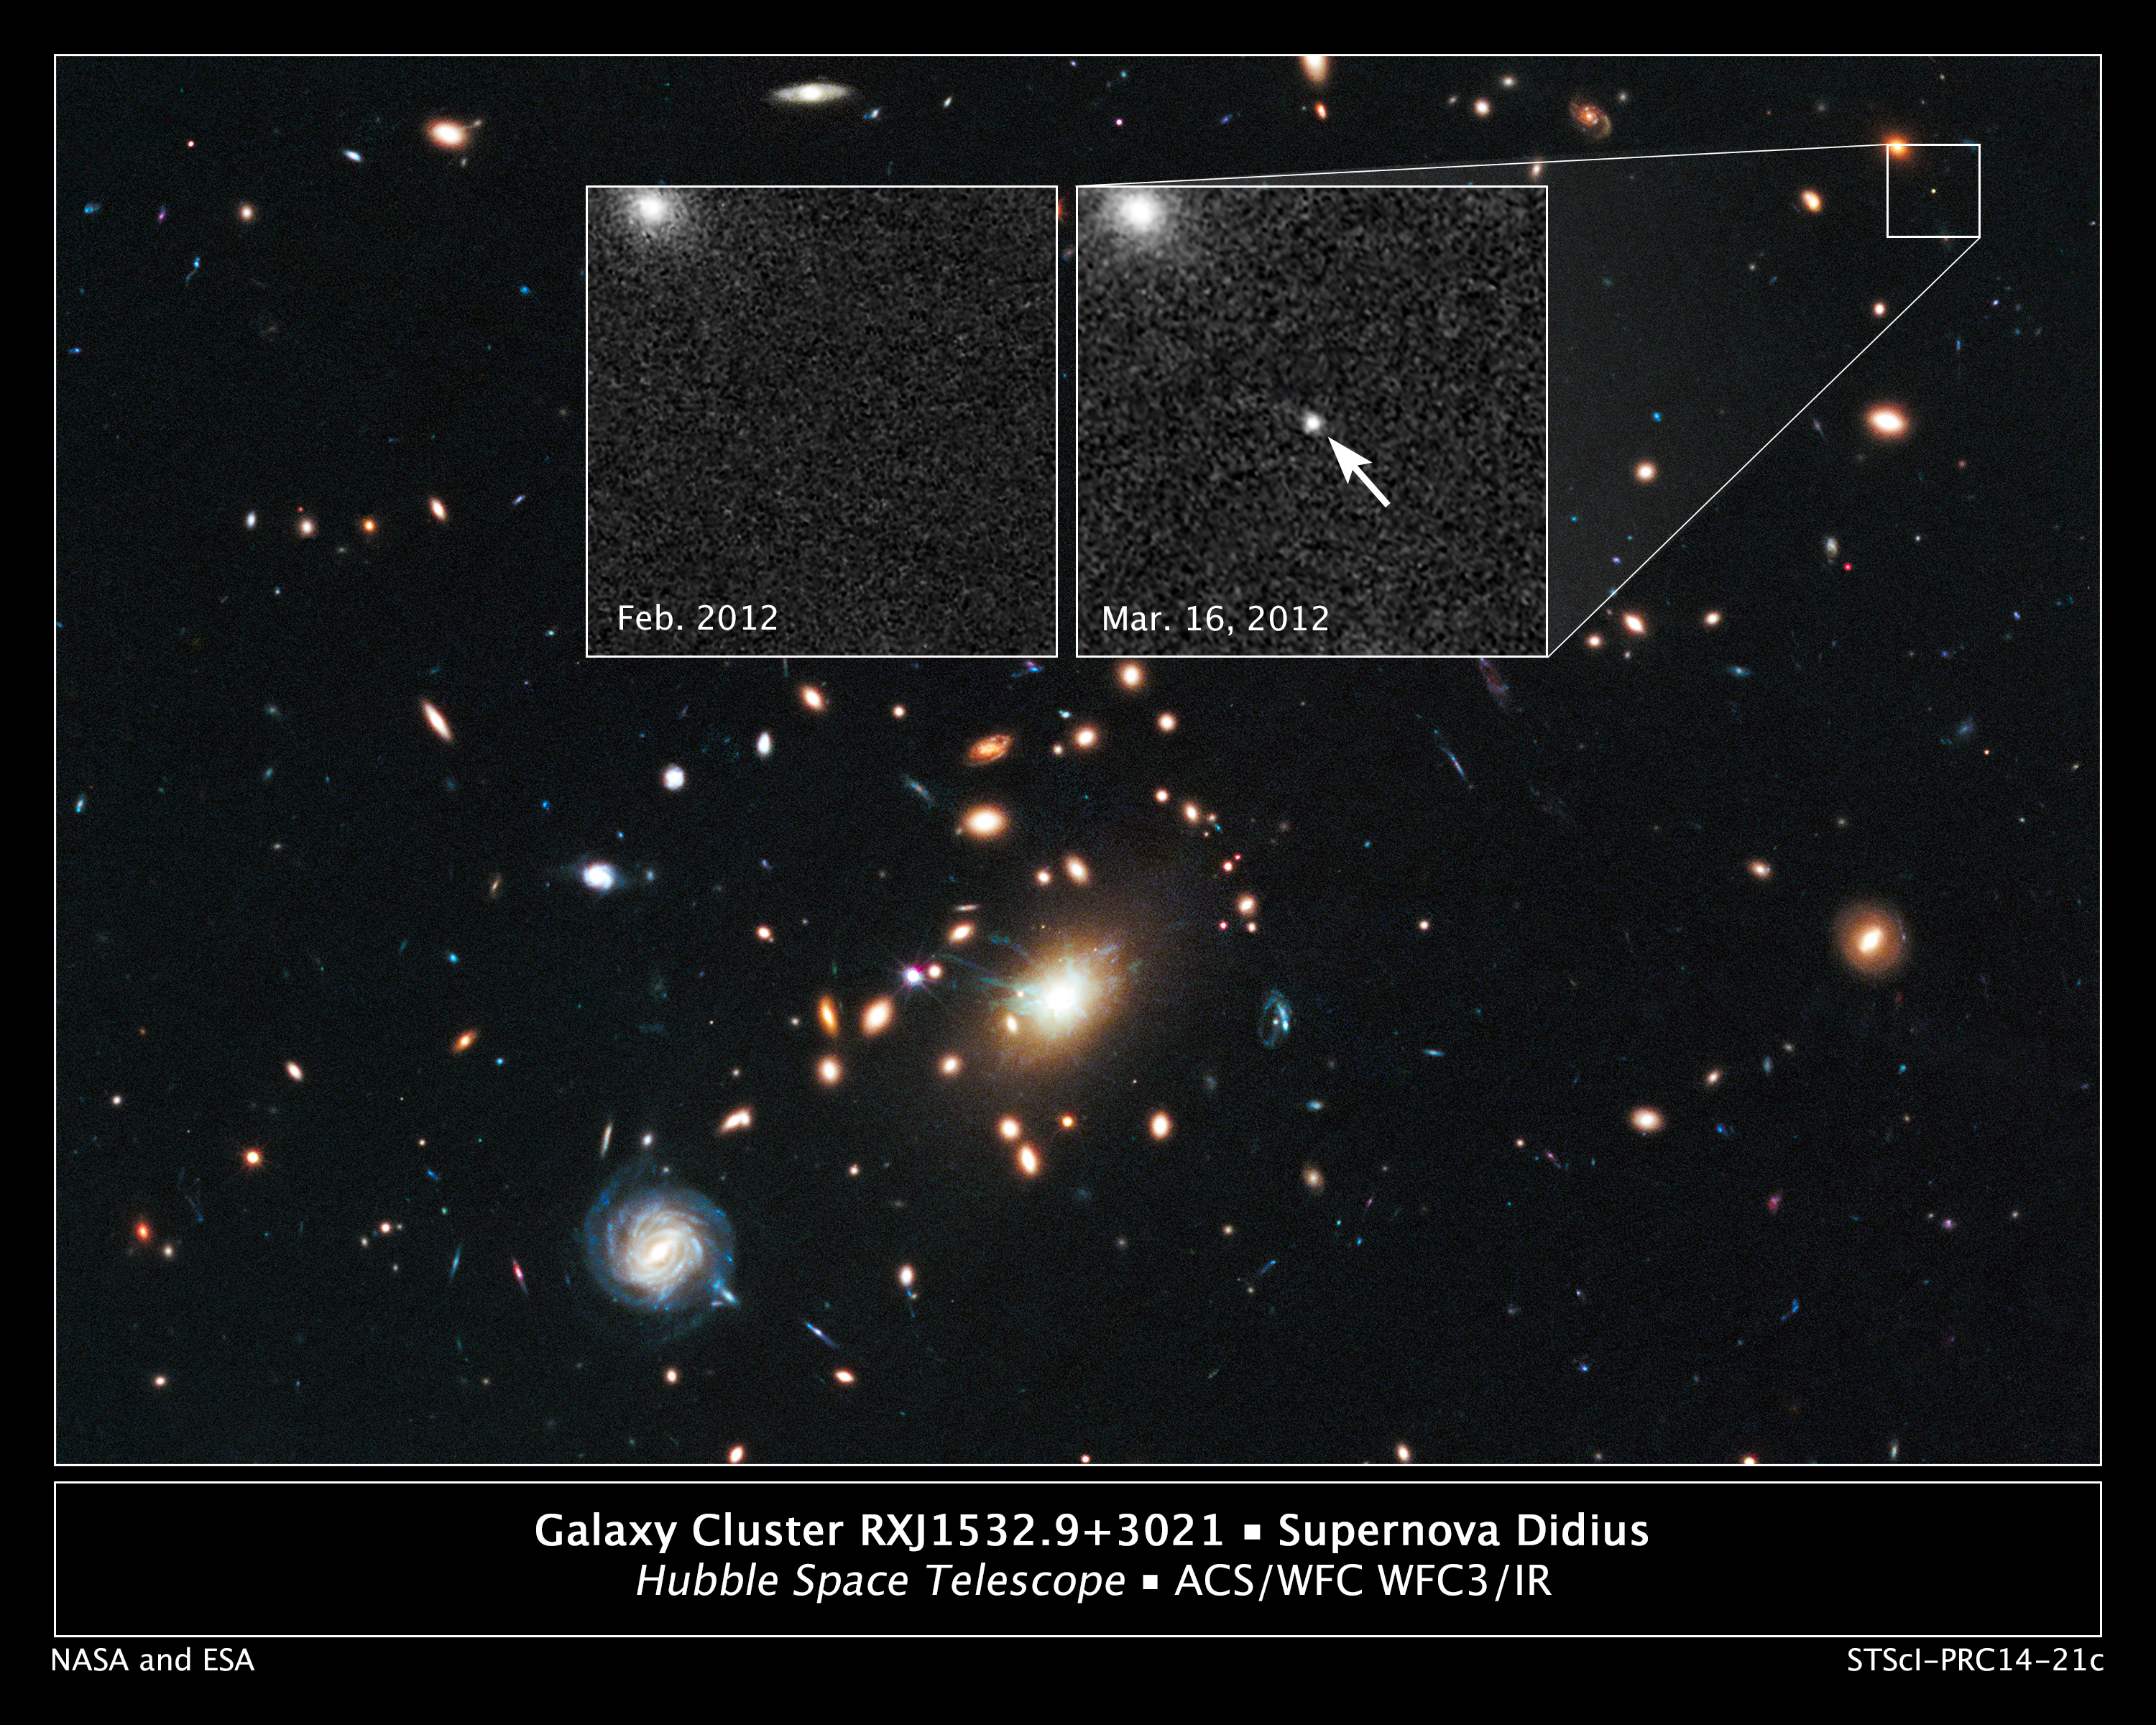

Remote Supernova Magnified by Massive Galaxy Cluster RXJ1532.9+3021

The heart of a vast cluster of galaxies called RXJ1532.9+3021 is shown in this image, taken in visible and near-infrared light by NASA's Hubble Space Telescope.

The galaxy cluster is so massive that its gravity distorts, brightens, and magnifies light from more-distant objects behind it, an effect called gravitational lensing. The small white box at upper right marks the location of an exploding star called a supernova, located far behind the cluster.

An enlarged view of the supernova, nicknamed Didius after the second century Roman emperor Didius Julianus, is shown in the inset image at top right, taken on March 16, 2012. The supernova is the white dot in the center of the image. The bright blob at upper left is the core of the host galaxy. The supernova is seen as it appeared 7 billion years ago.

The inset image at top left, taken in February 2012, shows the same region before the supernova blast. This image underscores the transient nature of exploding stars. The supernova is a member of a special group of exploding stars called Type Ia, prized by astronomers because they provide a consistent level of peak brightness that makes them reliable for making distance estimates.

Both inset images were taken in visible light with Hubble's Advanced Camera for Surveys.

Finding a gravitationally lensed Type Ia supernova gives astronomers a unique opportunity to check the optical "prescription" of the foreground lensing cluster. The supernova is one of three exploding stars discovered in the Cluster Lensing And Supernova survey with Hubble (CLASH), and was followed up as part of a Supernova Cosmology Project HST program. CLASH is a Hubble census that probed the distribution of dark matter in 25 galaxy clusters. Dark matter cannot be seen directly but is believed to make up most of the universe's matter.

The image of the galaxy cluster was taken between February and April 2012 by Hubble's Wide Field Camera 3 and Advanced Camera for Surveys.

Credit: NASA, ESA, C. McCully (Rutgers University), A. Koekemoer (STScI), M. Postman (STScI), A. Riess (STScI/JHU), S. Perlmutter (UC Berkeley, LBNL), J. Nordin (LBNL, UC Berkeley), and D. Rubin (Florida State University)